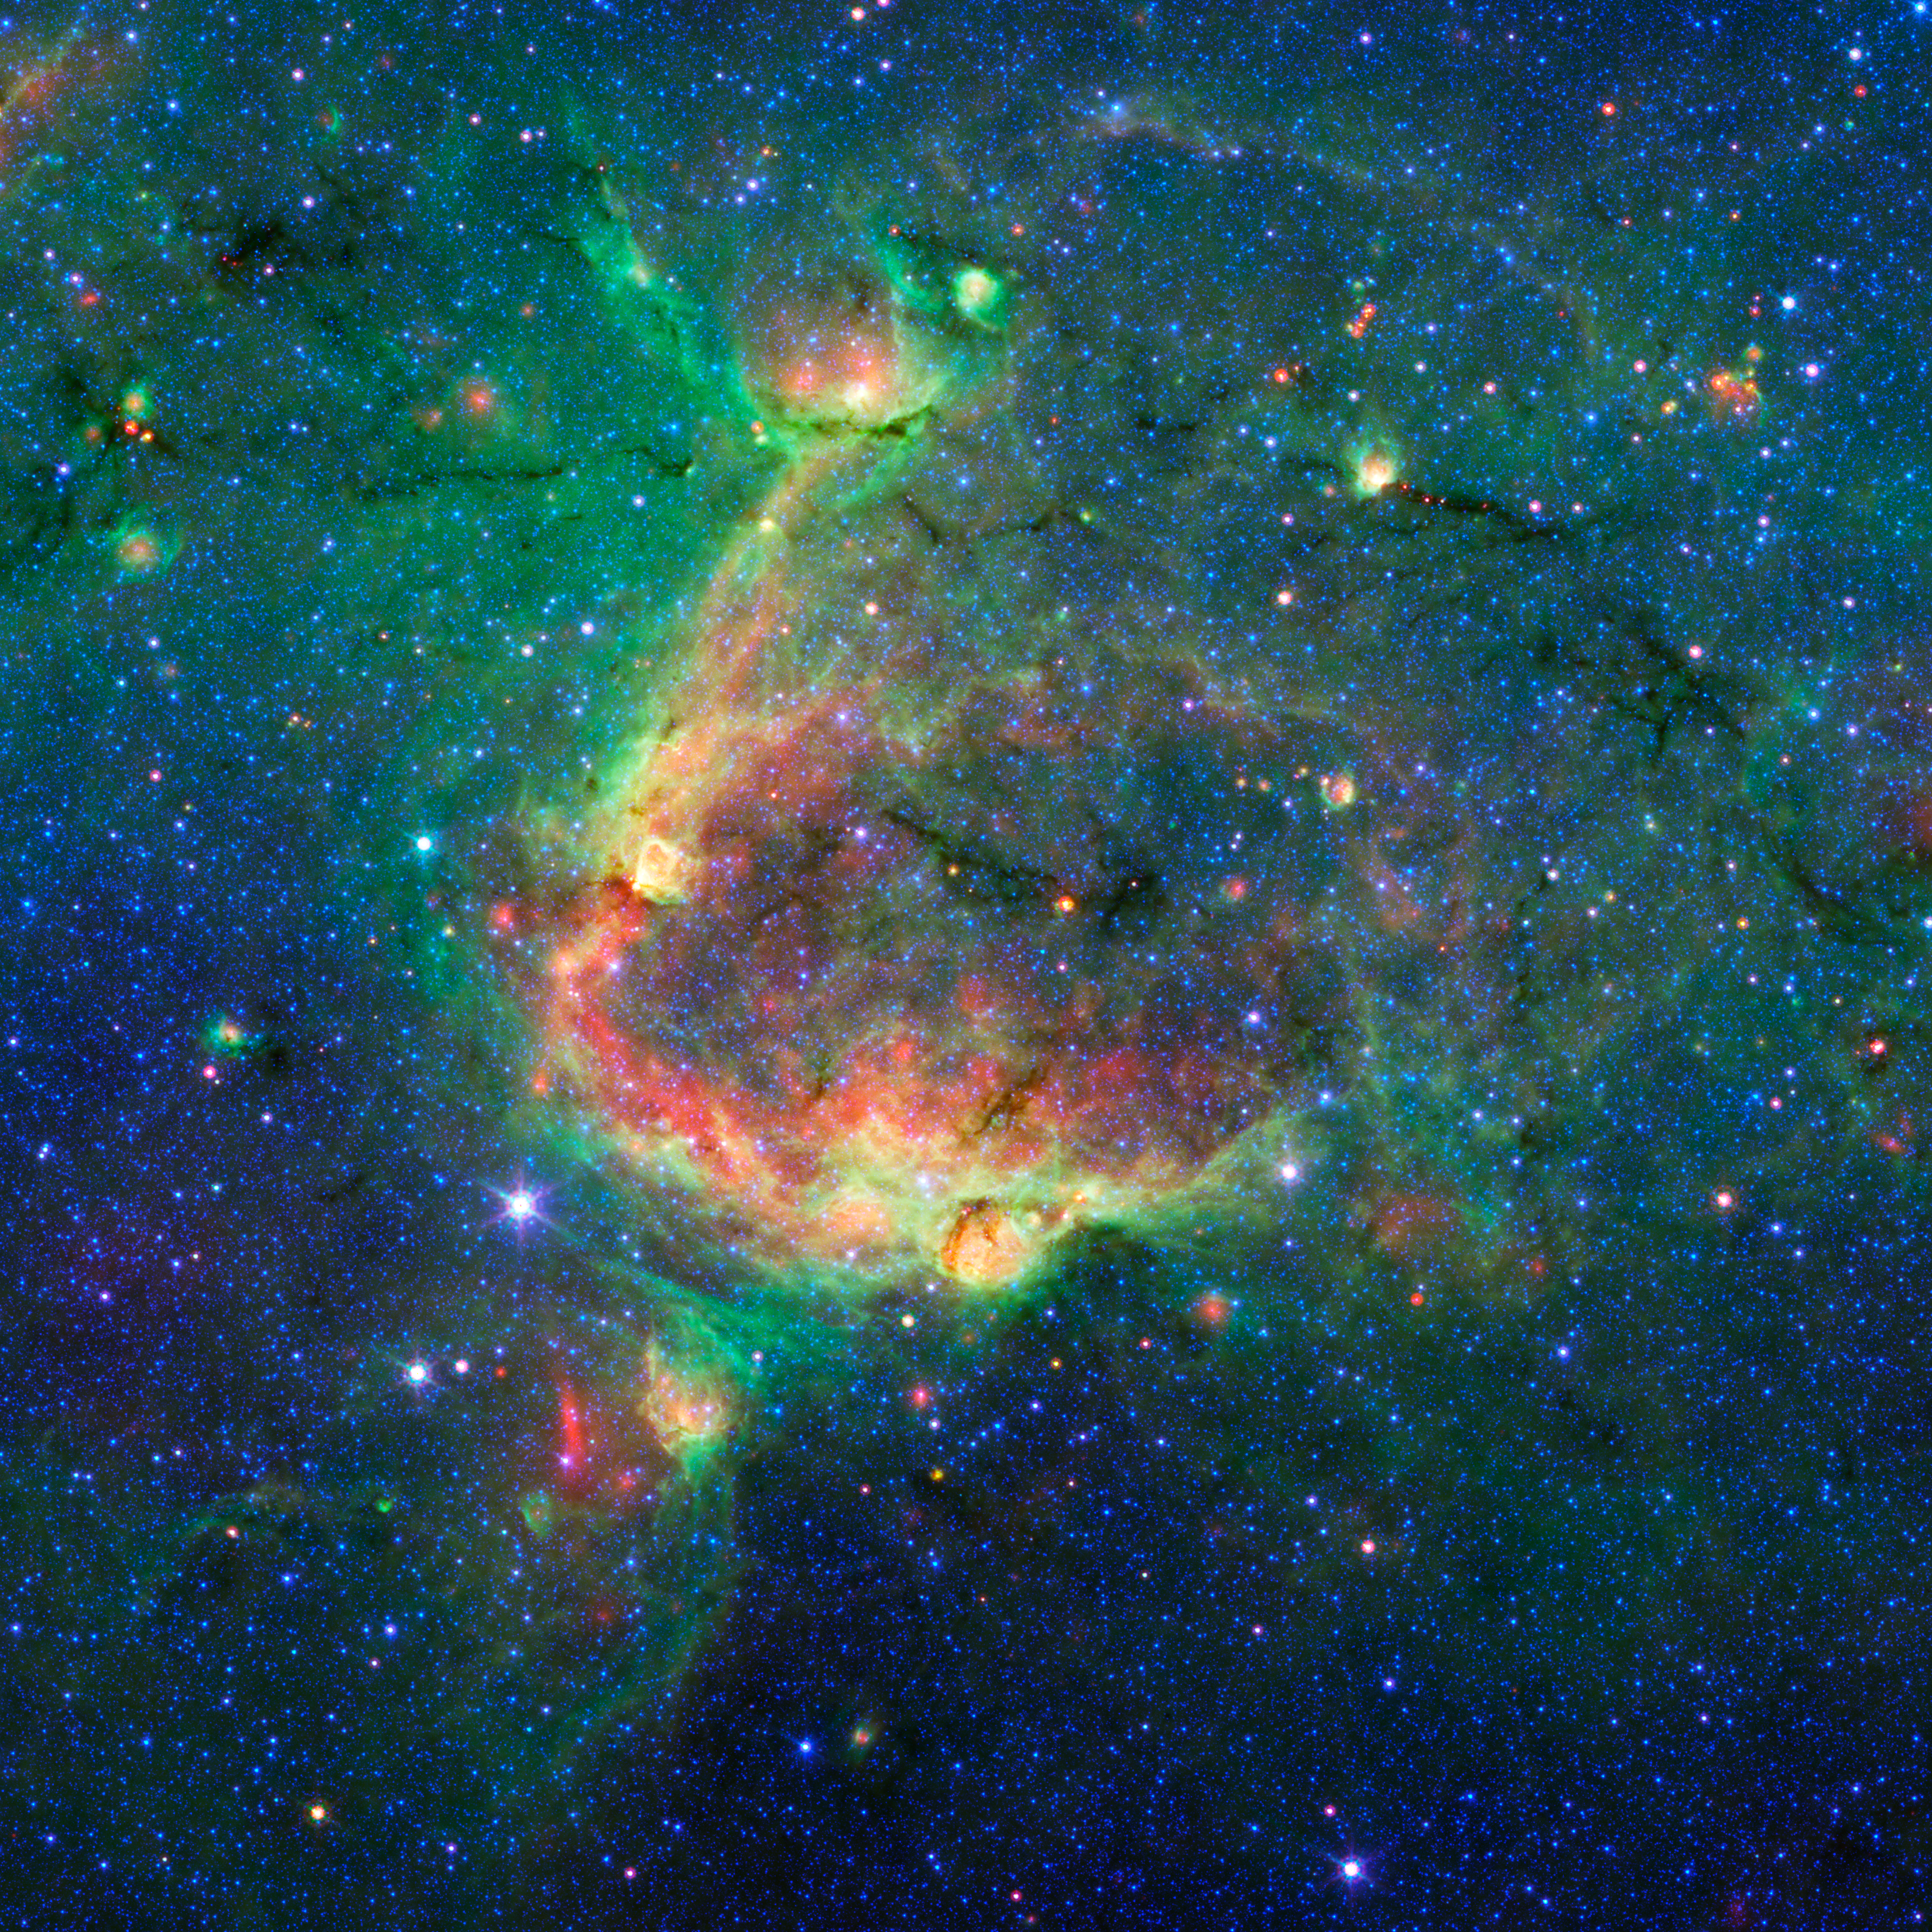

Bubbles Within Bubbles

Figure 1

This infrared image shows a striking example of what is called a hierarchical bubble structure, in which one giant bubble, carved into the dust of space by massive stars, has triggered the formation of smaller bubbles. The large bubble takes up the central region of the picture while the two spawned bubbles, which can be seen in yellow, are located within its rim.

NASA’s Spitzer Space Telescope took this image in infrared light. The multiple bubble family was found by volunteers participating in the Milky Way Project (see www.milkywayproject.org). This citizen science project, a part of the Zooniverse group, allows anybody with a computer and an Internet connection to help astronomers sift through Spitzer images in search of bubbles blown into the fabric of our Milky Way galaxy.

The bubbles are formed by radiation and winds from massive stars, which carve out holes within surrounding dust clouds. As the material is swept away, it is thought to sometimes trigger the formation of new massive stars, which in turn, blow their own bubbles.

The images in the Milky Way project are from Spitzer’s Galactic Legacy Infrared Mid-Plane Survey Extraordinaire, or Glimpse, project, which is mapping the plane of our galaxy from all directions. As of June 2013, 130 degrees of the sky have been released. The full 360-degree view, which includes the outer reaches of our galaxy located away from its center, is expected soon.

NASA’s Jet Propulsion Laboratory, Pasadena, Calif., manages the Spitzer Space Telescope mission for NASA’s Science Mission Directorate, Washington. Science operations are conducted at the Spitzer Science Center at the California Institute of Technology in Pasadena. Data are archived at the Infrared Science Archive housed at the Infrared Processing and Analysis Center at Caltech. Caltech manages JPL for NASA.

Credit: NASA/JPL-Caltech/University of Wisconsin